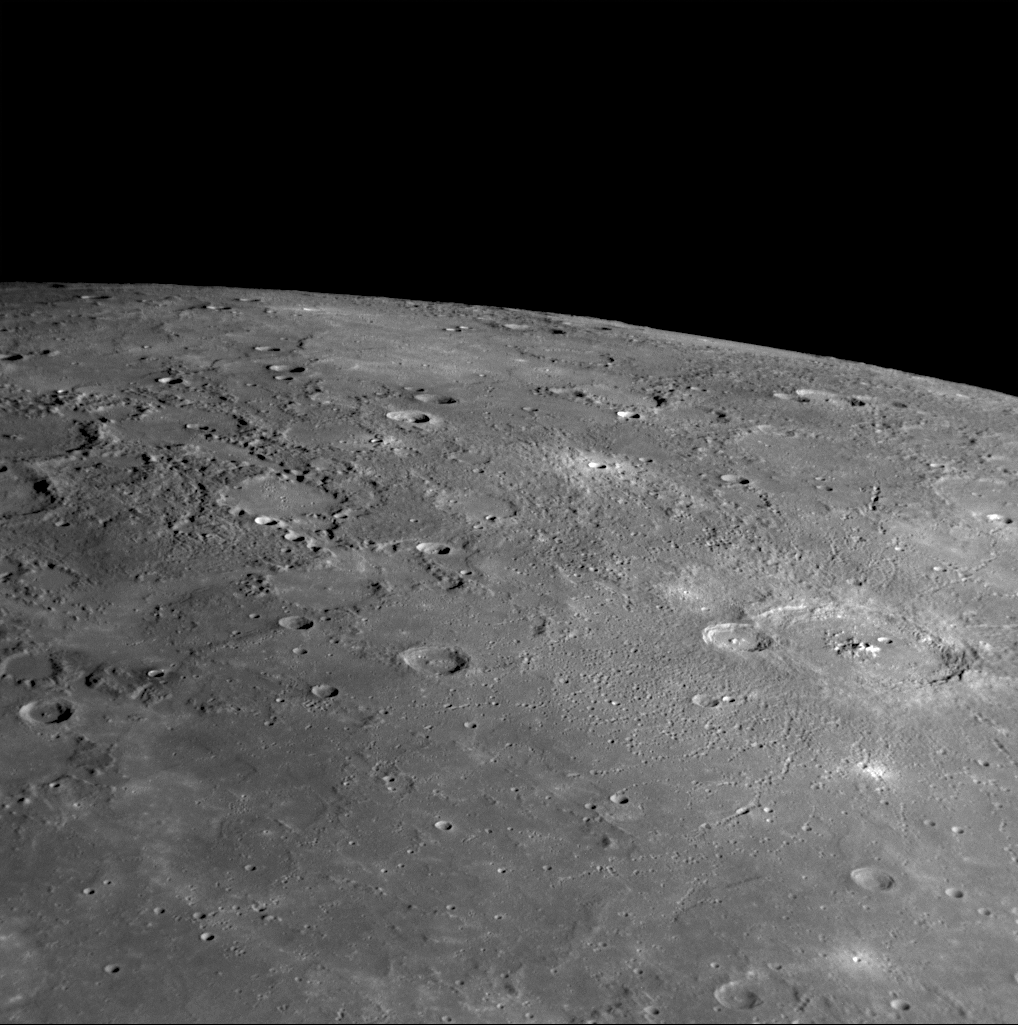

A View of Oskison in Mercury’s North

for larger version

The crater Oskison is located in the far northern hemisphere of Mercury, in the plains north of Caloris basin (PIA10359). Oskison is a distinctive crater with a large central peak that exposes material excavated from depth. In this NAC image, many chains of secondary craters (PIA10178) are visible (green arrows), radiating from Oskison outward onto the surrounding smooth plains. Oskison was just named in November 2008 for John Milton Oskison, a Cherokee author (1874-1947) (see PIA11762).

Date Acquired: January 14, 2008
Image Mission Elapsed Time (MET): 108828799
Instrument: Narrow Angle Camera (NAC) of the Mercury Dual Imaging System (MDIS)
Resolution: 550 meters (0.34 miles) per pixel
Scale: Oskison is 120 kilometers (75 miles) in diameter
Spacecraft Altitude: 21,700 kilometers (13,500 miles)

These images are from MESSENGER, a NASA Discovery mission to conduct the first orbital study of the innermost planet, Mercury. For information regarding the use of images, see the MESSENGER image use policy.

Credit: NASA/Johns Hopkins University Applied Physics Laboratory/Carnegie Institution of Washington